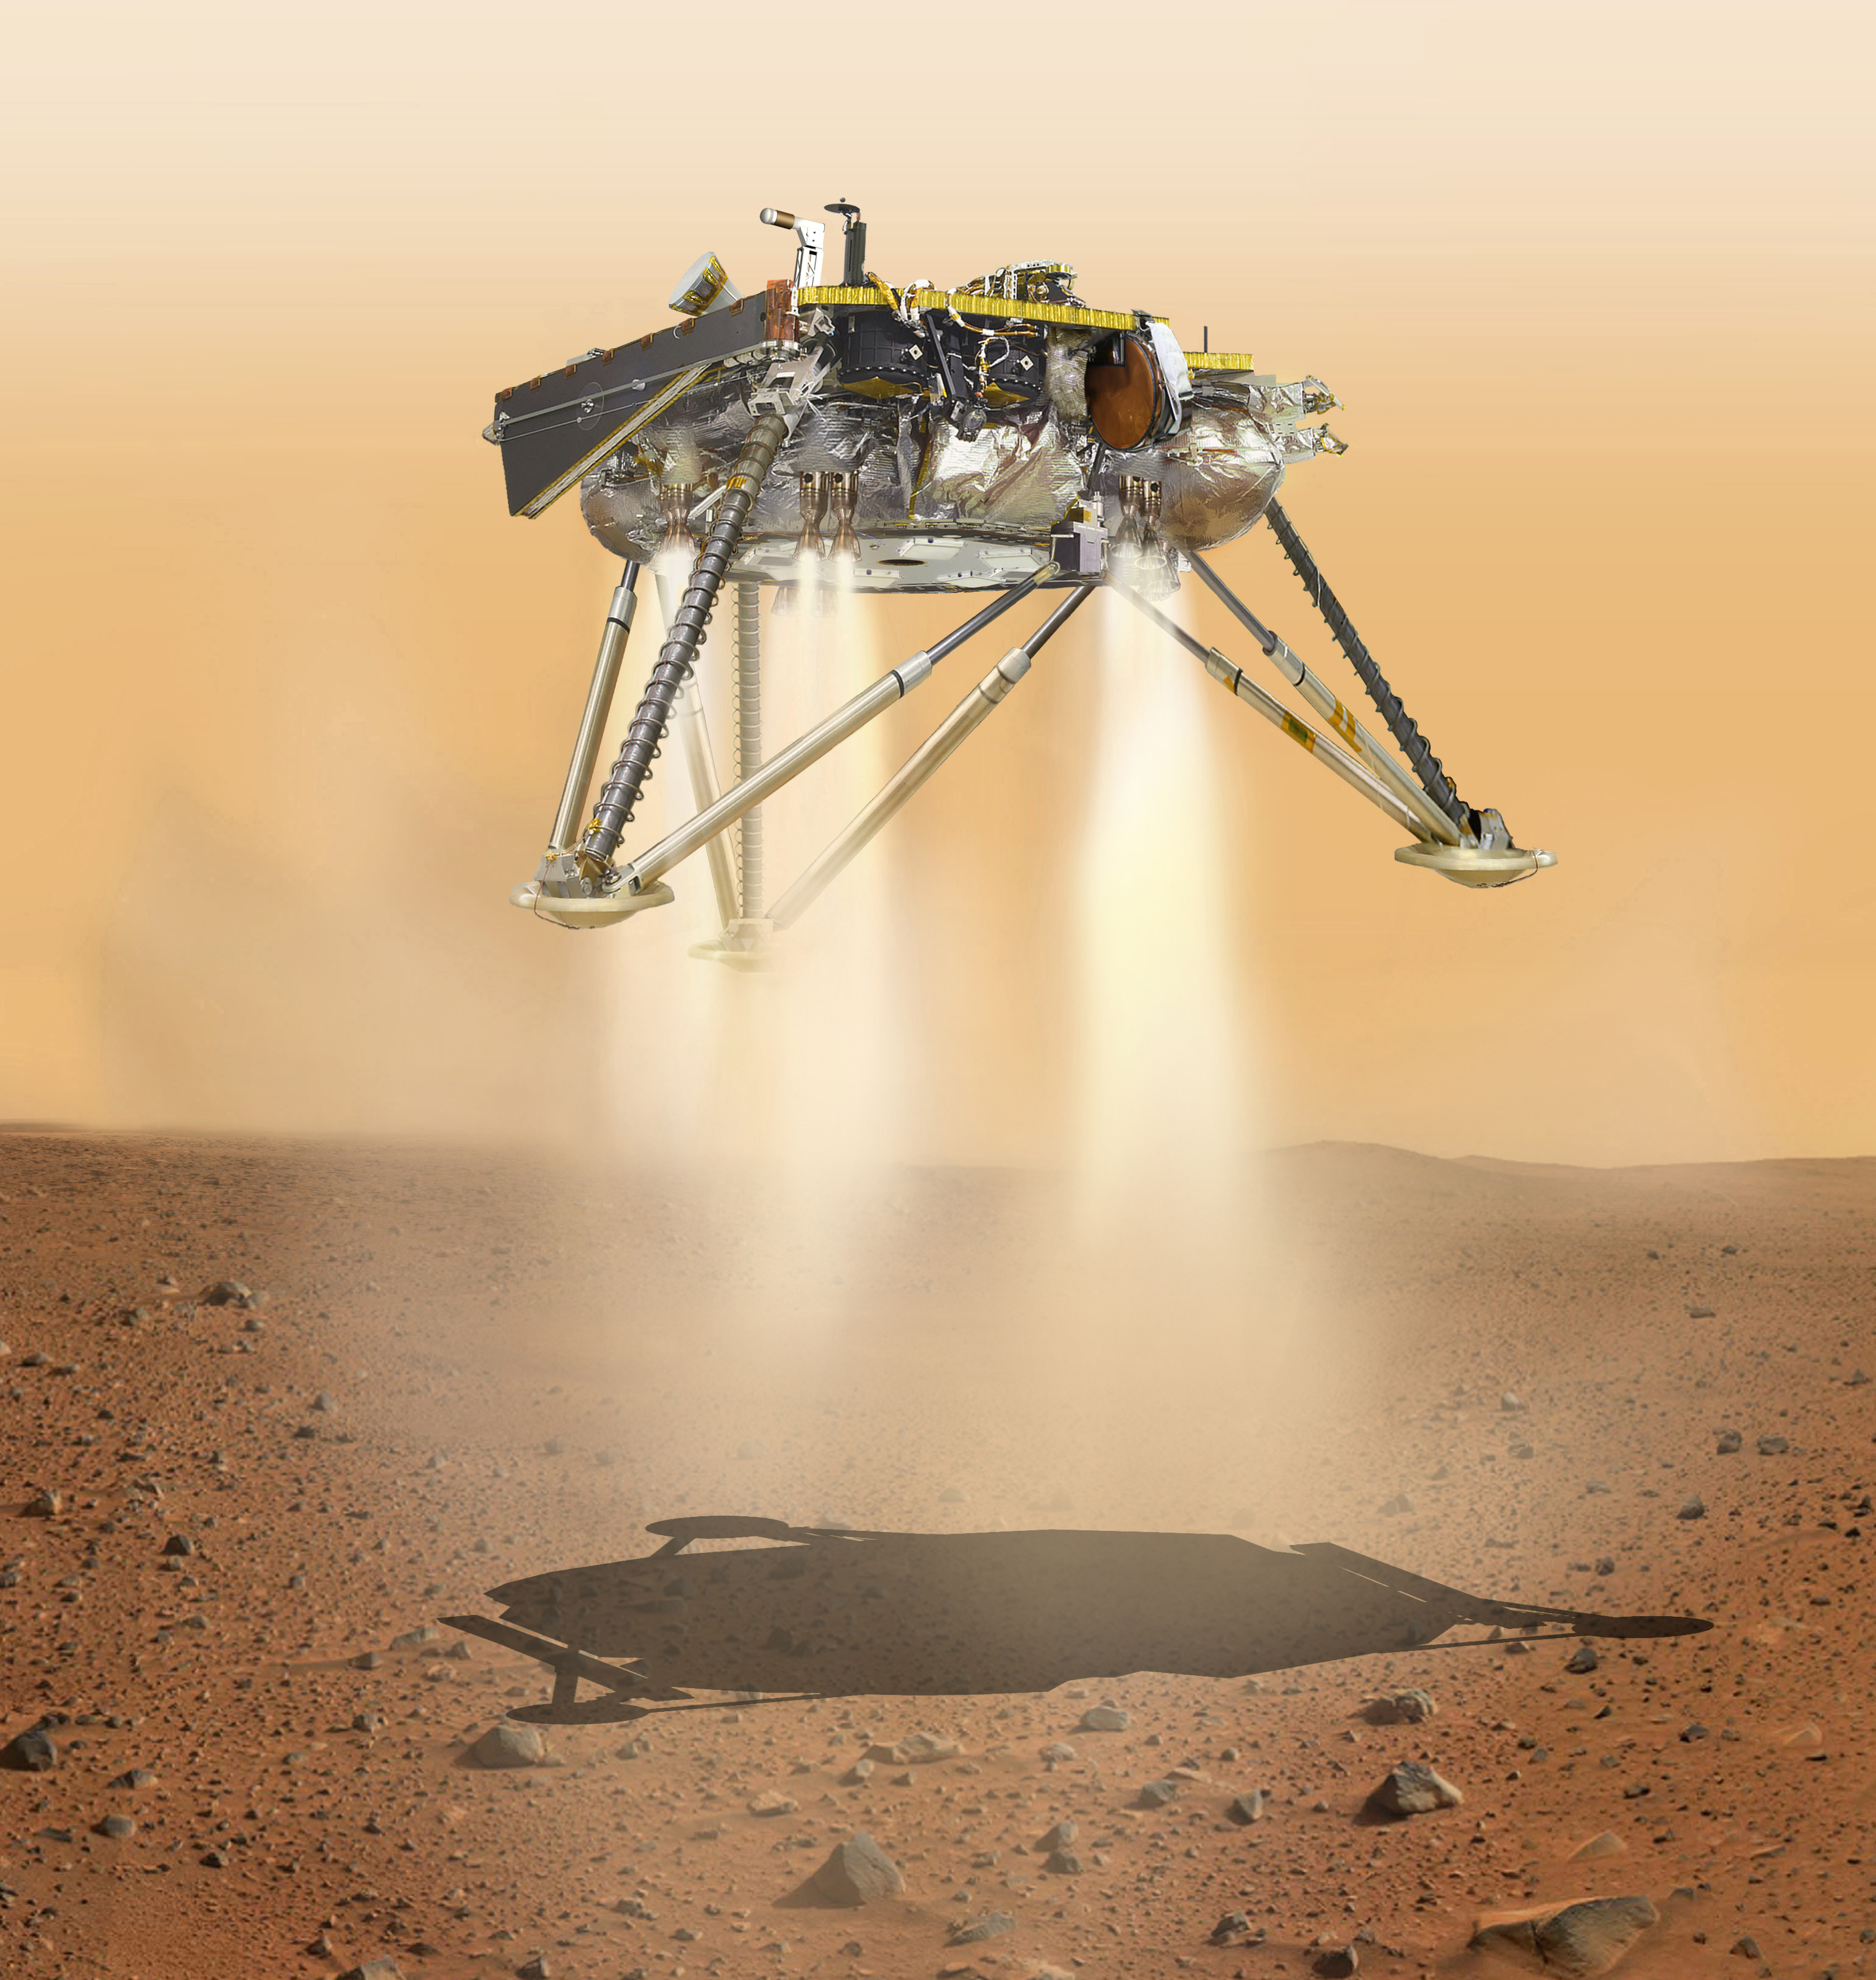

InSight Moments Away From Landing, Underside View (Illustration)

This is an illustration showing a simulated view of NASA’s InSight lander about to land on the surface of Mars. This view shows the underside of the spacecraft.

NASA’s Jet Propulsion Laboratory, a division of Caltech in Pasadena, California, manages the InSight Project for NASA’s Science Mission Directorate, Washington. Lockheed Martin Space, Denver, Colorado built the spacecraft. InSight is part of NASA’s Discovery Program, which is managed by NASA’s Marshall Space Flight Center in Huntsville, Alabama.

Credit: NASA/JPL-Caltech